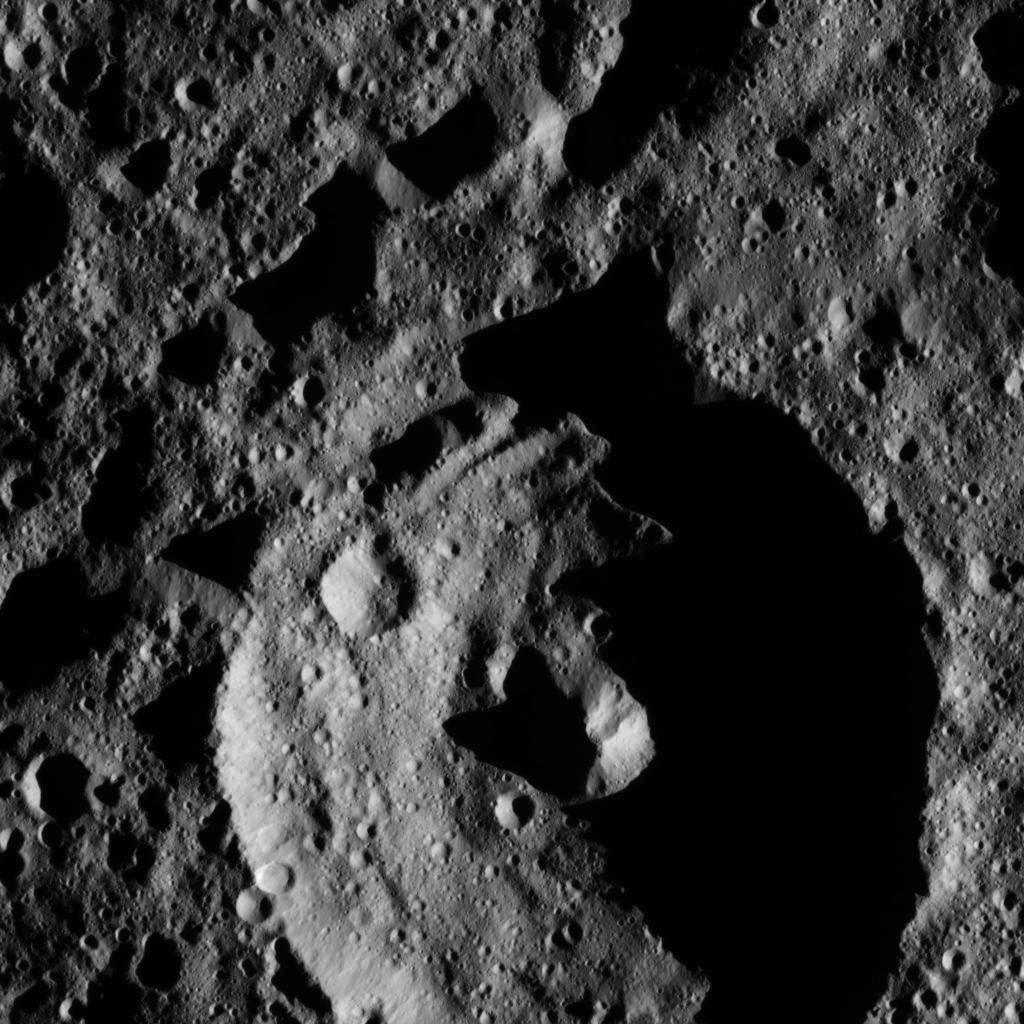

Dawn LAMO Image 18

This view from NASA’s Dawn spacecraft shows a crater in the southern hemisphere of Ceres with a prominent central peak.

The image is centered at approximately 63 degrees south latitude, 143 degrees east longitude. Dawn captured the scene on Dec. 24, 2015 from its low-altitude mapping orbit (LAMO), at an approximate altitude of 240 miles (385 kilometers) above Ceres. The image resolution is 120 feet (35 meters) per pixel.

Dawn’s mission is managed by JPL for NASA’s Science Mission Directorate in Washington. Dawn is a project of the directorate’s Discovery Program, managed by NASA’s Marshall Space Flight Center in Huntsville, Alabama. UCLA is responsible for overall Dawn mission science. Orbital ATK, Inc., in Dulles, Virginia, designed and built the spacecraft. The German Aerospace Center, the Max Planck Institute for Solar System Research, the Italian Space Agency and the Italian National Astrophysical Institute are international partners on the mission team.

Credit: NASA/JPL-Caltech/UCLA/MPS/DLR/IDA